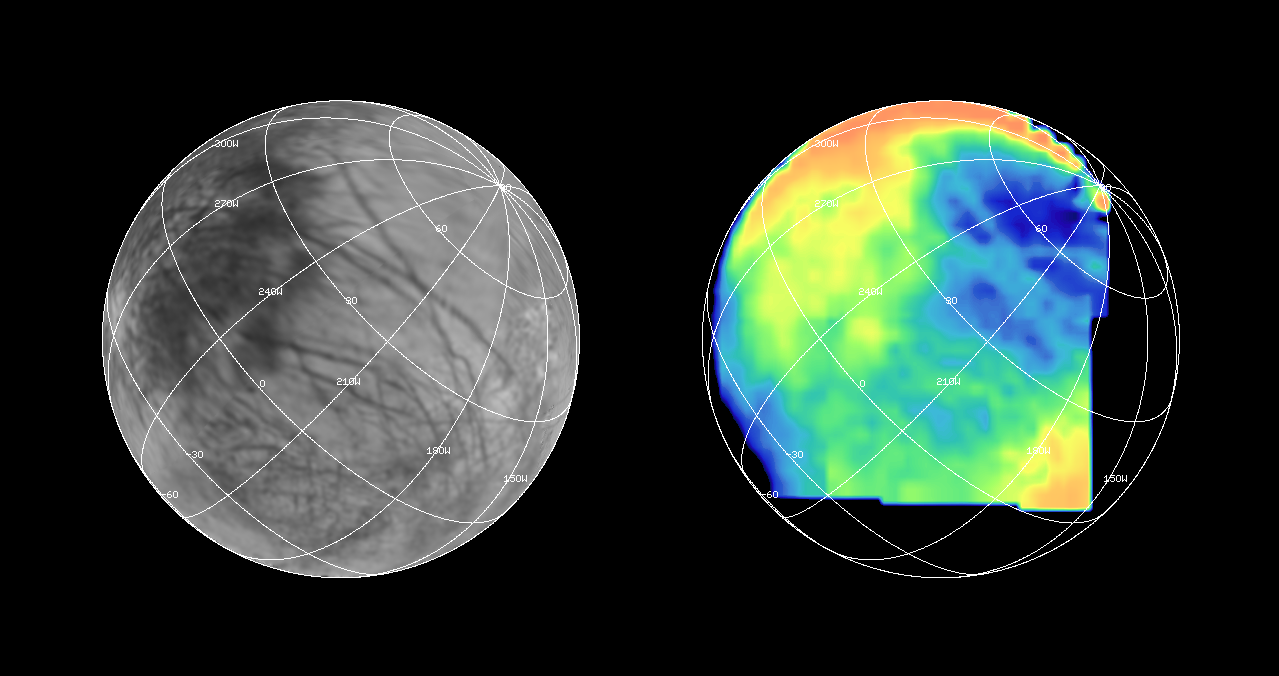

NIMS G1 Observation of Europa

The Near Infrared Mapping Spectrometer (NIMS) on the Galileo spacecraft imaged most of Europa, including the north polar regions, at high spectral resolution at a range of 156,000 km (97,500 miles) during the G1 encounter on June 28 1996. The image on the right shows Europa as seen by NIMS, centered on 25 degrees N latitude, 220 W longitude. This is the hemisphere that always faces away from Jupiter. The image on the left shows the same view point from the Voyager data (from the encounters in 1979 and 1980). The NIMS image is in the 1.5 micron water band, in the infrared part of the spectrum. Comparison of the two images, infrared to visible, shows a marked brightness contrast in the NIMS 1.5 micron water band from area to area on the surface of Europa, demonstrating the sensitivity of NIMS to compositional changes. NIMS spectra show surface compositions ranging from pure water ice to mixtures of water and other minerals which appear bright in the infrared.

The Jet Propulsion Laboratory, Pasadena, CA manages the mission for NASA’s Office of Space Science, Washington, DC.

Credit: NASA/JPL